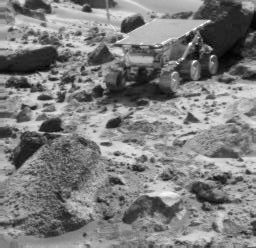

Sojourner’s APXS at “Shark”

The Sojourner rover is seen next to the rock “Shark,” in this image taken by the Imager for Mars Pathfinder (IMP) near the end of daytime operations on Sol 52. The rover’s Alpha Proton X-Ray Spectrometer is deployed against the rock. The rock “Wedge” is in the foreground.

Mars Pathfinder is the second in NASA’s Discovery program of low-cost spacecraft with highly focused science goals. The Jet Propulsion Laboratory, Pasadena, CA, developed and manages the Mars Pathfinder mission for NASA’s Office of Space Science, Washington, D.C. JPL is a division of the California Institute of Technology (Caltech). The Imager for Mars Pathfinder (IMP) was developed by the University of Arizona Lunar and Planetary Laboratory under contract to JPL. Peter Smith is the Principal Investigator.

Photojournal note: Sojourner spent 83 days of a planned seven-day mission exploring the Martian terrain, acquiring images, and taking chemical, atmospheric and other measurements. The final data transmission received from Pathfinder was at 10:23 UTC on September 27, 1997. Although mission managers tried to restore full communications during the following five months, the successful mission was terminated on March 10, 1998.

Credit: NASA/JPL